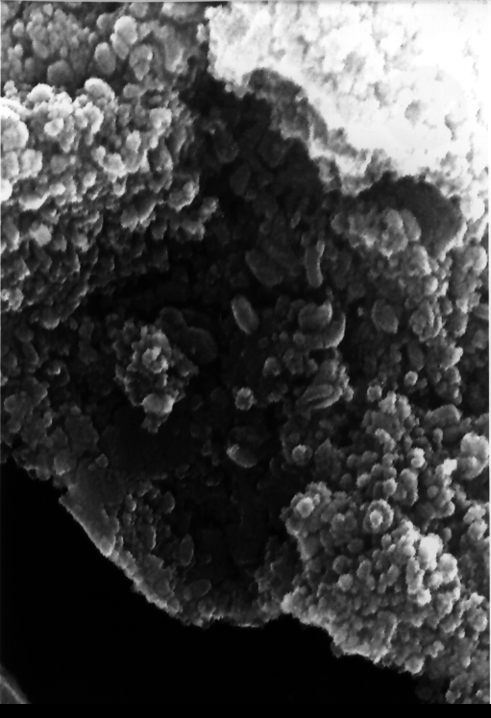

Mars Life? – Microscopic Egg-shaped Structures

This electron microscope image shows egg-shaped structures, some of which may be possible microscopic fossils of Martian origin as discussed by NASA research published in the Aug. 16, 1996, issue of the journal Science. A two-year investigation found organic molecules, mineral features characteristic of biological activity and possible microscopic fossils such as these inside of an ancient Martian rock that fell to Earth as a meteorite. The largest possible fossils are less than 1/100th the diameter of a human hair in size while most are ten times smaller.

A NASA research team of scientists at the Johnson Space Center and at Stanford University has found evidence that strongly suggests primitive life may have existed on Mars more than 3.6 billion years ago. The NASA-funded team found the first organic molecules thought to be of Martian origin; several mineral features characteristic of biological activity; and possible microscopic fossils of primitive, bacteria-like organisms inside of an ancient Martian rock that fell to Earth as a meteorite. This array of indirect evidence of past life will be reported in the Aug. 16 issue of the journal Science, presenting the investigation to the scientific community at large to reach a future consensus that will either confirm or deny the team’s conclusion.

Credit: NASA/JSC/Stanford University